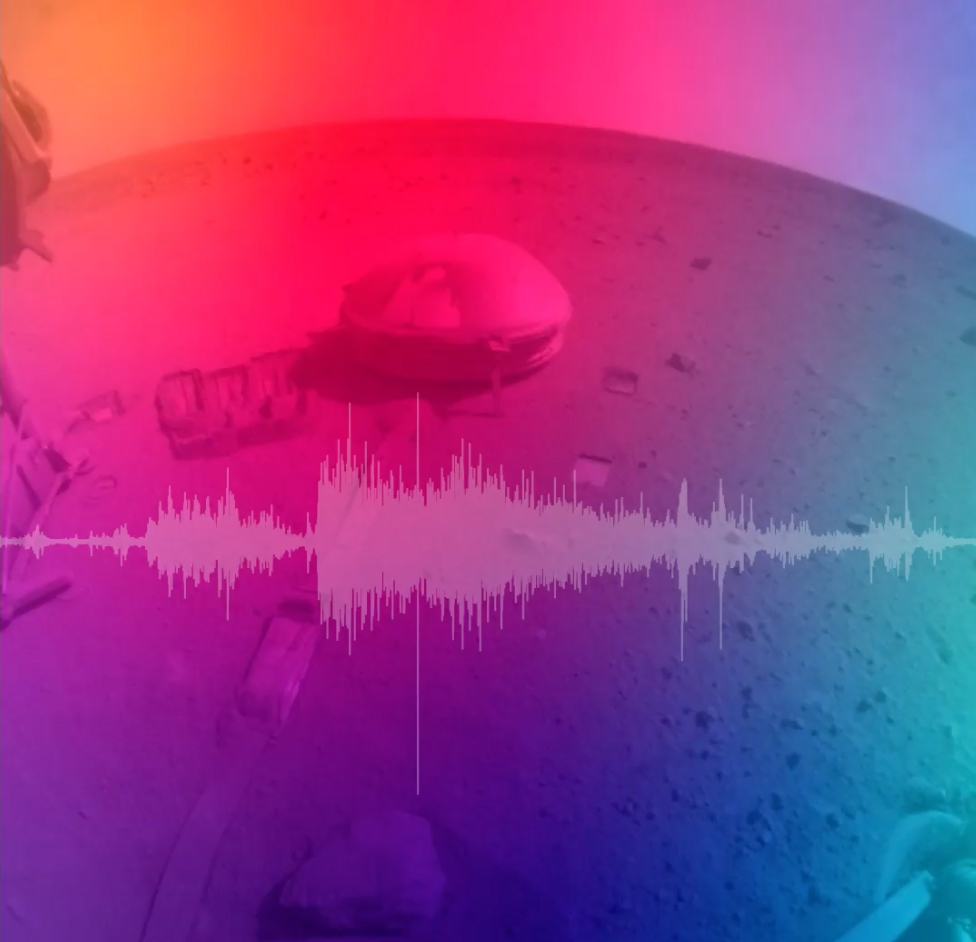

NASA’s InSight Records the Sound of a Martian Impact

This video includes a seismogram and sonification of the signals recorded by NASA’s InSight Mars lander, which detected a giant meteoroid strike on Dec. 24, 2021, the 1,094th Martian day, or sol, of the mission.

InSight’s seismometer records seismic signals that are not in the range of human hearing. In order to make the signals audible, the data was sped up 100 times.

Figure A is a standalone audio file of the sonification of the signals.

NASA’s Jet Propulsion Laboratory manages InSight for the agency’s Science Mission Directorate. InSight is part of NASA’s Discovery Program, managed by the agency’s Marshall Space Flight Center in Huntsville, Alabama. Lockheed Martin Space in Denver built the InSight spacecraft, including its cruise stage and lander, and supports spacecraft operations for the mission.

A number of European partners, including France’s Centre National d’Études Spatiales (CNES) and the German Aerospace Center (DLR), are supporting the InSight mission. CNES provided the Seismic Experiment for Interior Structure (SEIS) instrument to NASA, with the principal investigator at IPGP (Institut de Physique du Globe de Paris). Significant contributions for SEIS came from IPGP; the Max Planck Institute for Solar System Research (MPS) in Germany; the Swiss Federal Institute of Technology (ETH Zurich) in Switzerland; Imperial College London and Oxford University in the United Kingdom; and JPL. DLR provided the Heat Flow and Physical Properties Package (HP3) instrument, with significant contributions from the Space Research Center (CBK) of the Polish Academy of Sciences and Astronika in Poland. Spain’s Centro de Astrobiología (CAB) supplied the temperature and wind sensors.

Credit: NASA/JPL-Caltech/CNES/Imperial College London